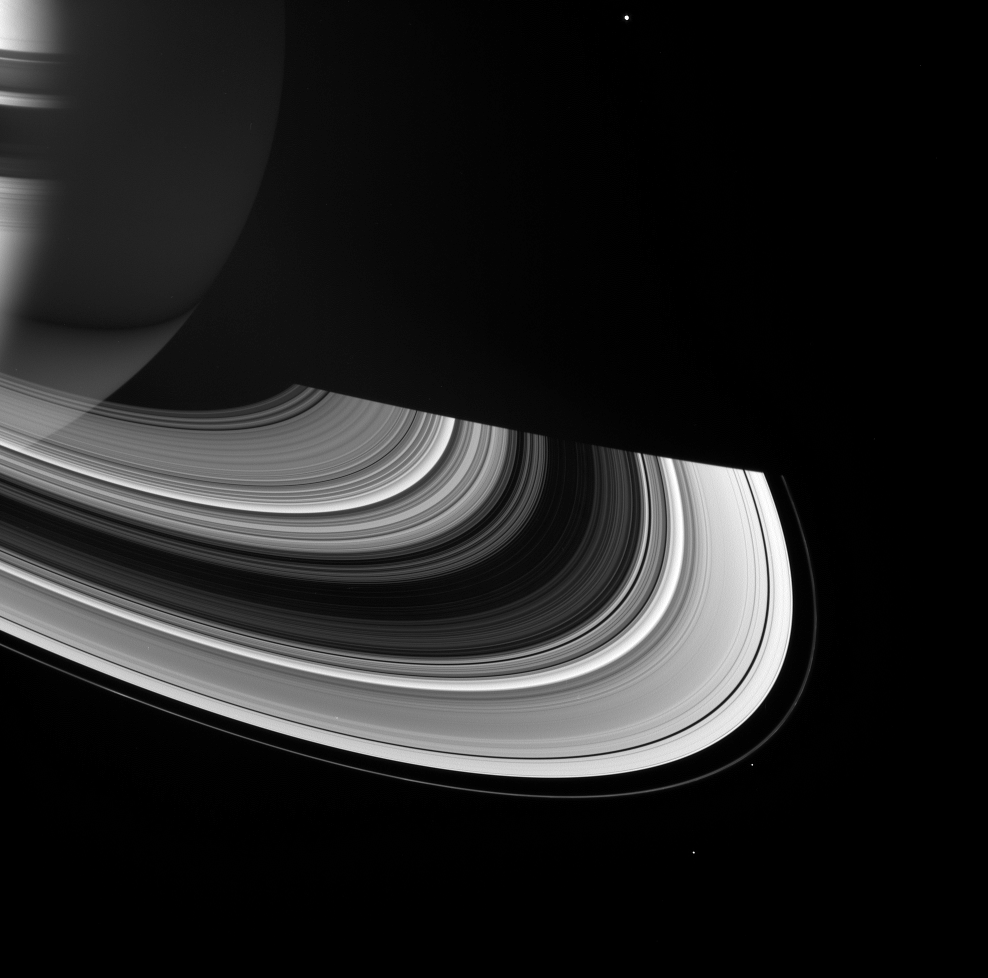

Tricks of Light

Saturn and its rings manifest a rich interplay between shadow and light.

The rings shine on their unilluminated side by virtue of scattered sunlight emerging from its passage through the ringplane. The dense B ring does not allow much light to pass through, while the C ring is so sheer as to allow the planet to be visible on its other side.

On the planet, shadows cast by the rings arc across the northern hemisphere. Saturn’s night side is illuminated in the south by light reflected from the rings’ sunlit face. The night-side northern hemisphere is also lit faintly by the face of the rings that is seen in this image. The planet’s shadow extends across the ringplane toward right.

Several of Saturn’s inner moons are visible in this view (from top to bottom): Mimas (397 kilometers, or 247 miles across), Pandora (84 kilometers, or 52 miles across), and Epimetheus (116 kilometers, or 72 miles across).

This view looks toward the rings from about 19 degrees above the ringplane.

The image was taken in visible green light with the Cassini spacecraft wide-angle camera on April 13, 2007 at a distance of approximately 1.9 million kilometers (1.2 million miles) from Saturn. Image scale is 107 kilometers (67 miles) per pixel.

The Cassini-Huygens mission is a cooperative project of NASA, the European Space Agency and the Italian Space Agency. The Jet Propulsion Laboratory, a division of the California Institute of Technology in Pasadena, manages the mission for NASA’s Science Mission Directorate, Washington, D.C. The Cassini orbiter and its two onboard cameras were designed, developed and assembled at JPL. The imaging operations center is based at the Space Science Institute in Boulder, Colo.

Credit: NASA/JPL/Space Science Institute